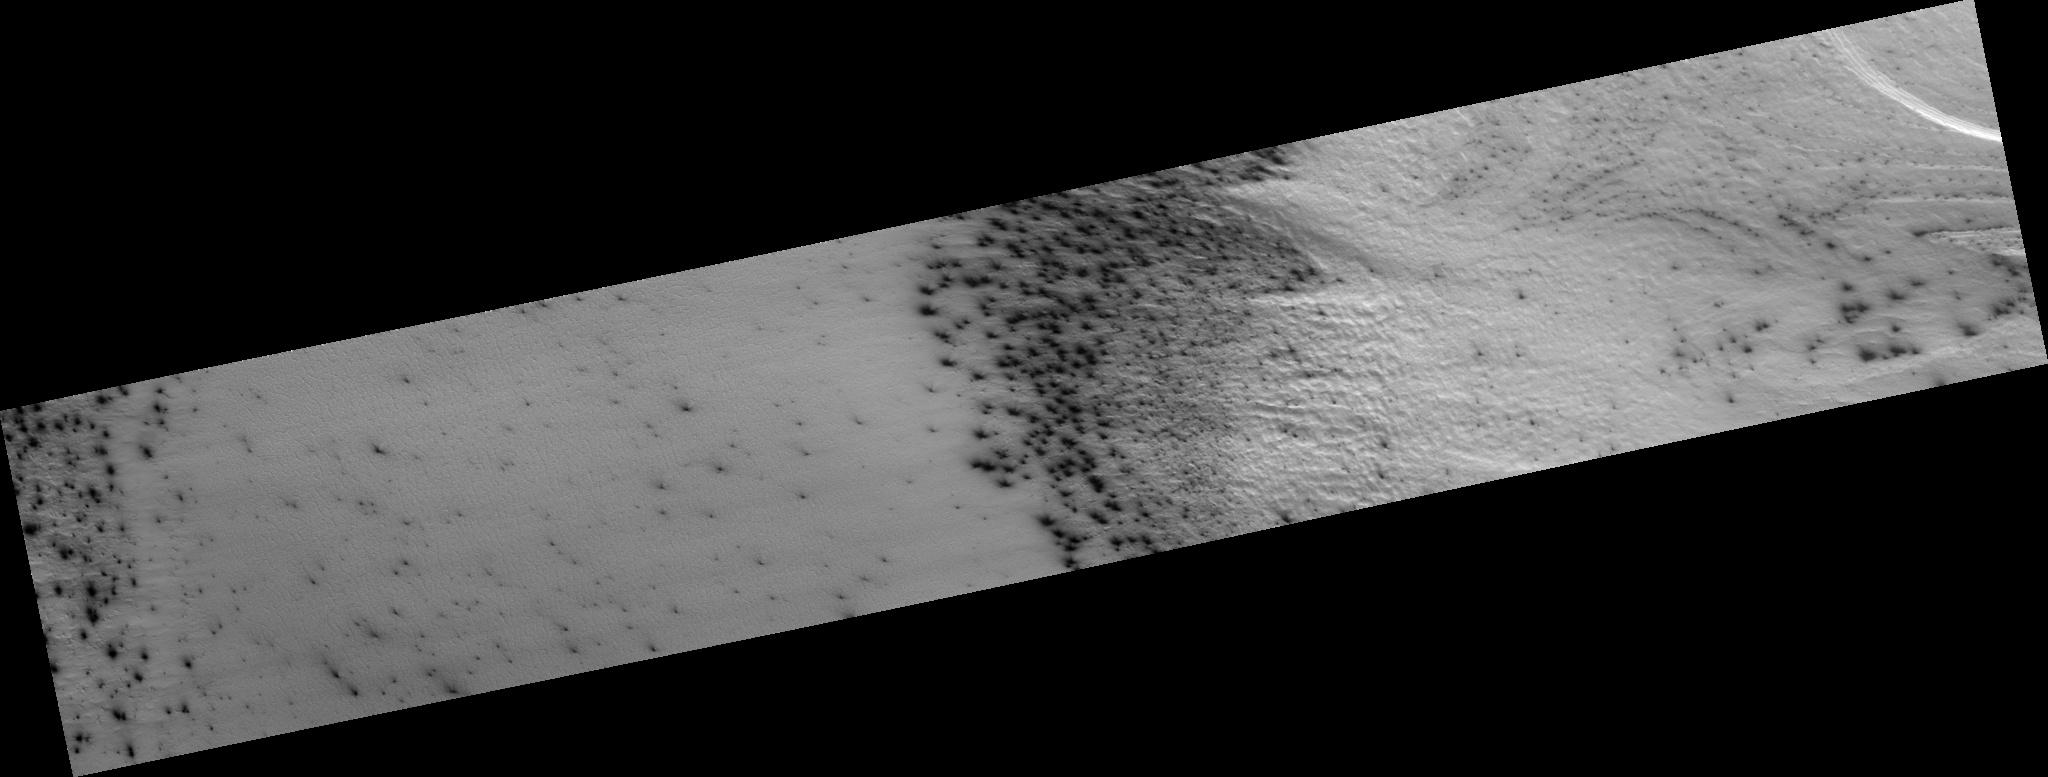

New Vocabulary: Araneiform and Lace Terrains

The south polar terrain on Mars contains landforms unlike any that we see on Earth, so much that a new vocabulary is required to describe them. The word “araneiform” means “spider-like.” There are radially organized channels on Mars that look spider-like, but we don’t want to confuse anyone by talking about “spiders” when we really mean “channels,” not “bugs.”

The first subimage (figure 1) shows an example of “connected araneiform topography,” terrain that is filled with spider-like channels whose arms branch and connect to each other. Gas flows through these channels until it encounters a vent, where is escapes out to the atmosphere, carrying dust along with it. The dark dust is blown around by the prevailing wind.

The second subimage (figure 2) shows a different region of the same image where the channels are not radially organized. In this region they form a dense tangled network of tortuous strands. We refer to this as “lace.”

Observation Geometry
Image PSP_002651_0930 was taken by the High Resolution Imaging Science Experiment (HiRISE) camera onboard the Mars Reconnaissance Orbiter spacecraft on 18-Feb-2007. The complete image is centered at -86.9 degrees latitude, 97.2 degrees East longitude. The range to the target site was 268.7 km (167.9 miles). At this distance the image scale is 53.8 cm/pixel (with 2 x 2 binning) so objects ~161 cm across are resolved. The image shown here has been map-projected to 50 cm/pixel . The image was taken at a local Mars time of 04:56 PM and the scene is illuminated from the west with a solar incidence angle of 86 degrees, thus the sun was about 4 degrees above the horizon. At a solar longitude of 186.4 degrees, the season on Mars is Northern Autumn.

NASA’s Jet Propulsion Laboratory, a division of the California Institute of Technology in Pasadena, manages the Mars Reconnaissance Orbiter for NASA’s Science Mission Directorate, Washington. Lockheed Martin Space Systems, Denver, is the prime contractor for the project and built the spacecraft. The High Resolution Imaging Science Experiment is operated by the University of Arizona, Tucson, and the instrument was built by Ball Aerospace and Technology Corp., Boulder, Colo.

Credit: NASA/JPL-Caltech/University of Arizona